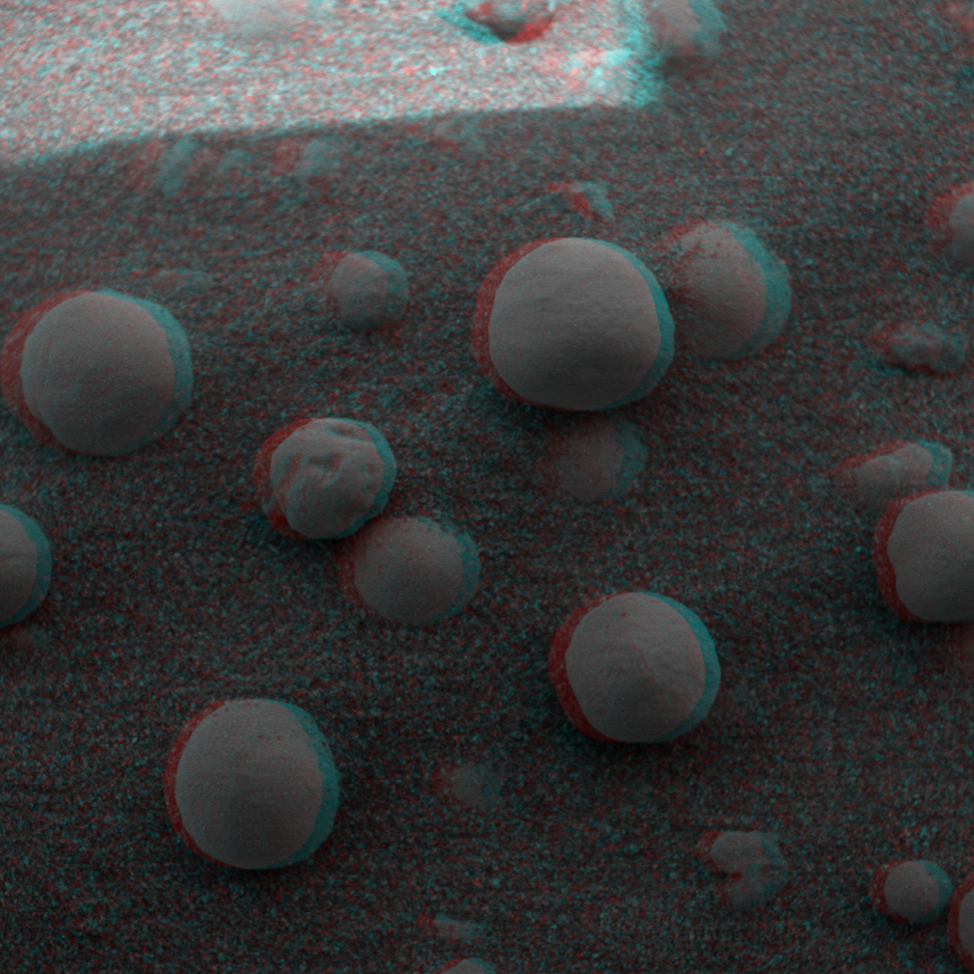

Eye-popping ‘Berries’

This 3-D image from the Mars Exploration Rover Opportunity rover shows an extreme close-up of round, blueberry-shaped grains on the crater floor near the rock outcrop at Meridiani Planum called Stone Mountain. Scientists are studying these curious formations for clues about the soil’s history. The observed area is 3 centimeters (1.2 inches) across.

Credit: NASA/JPL/Cornell/USGS